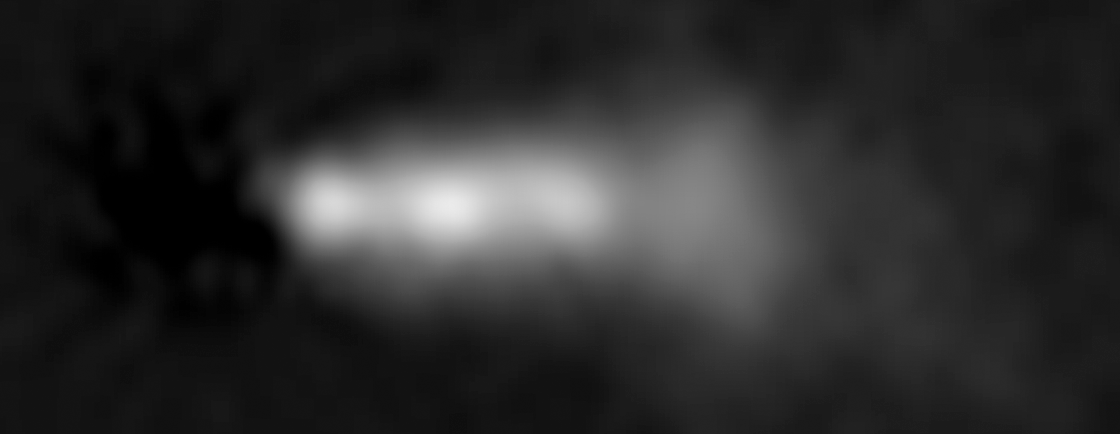

HST Close-Up Image of 3C 264 Jet (2002)

Object Name: 3C 264, NGC 3862
Object Description: Active Radio Galaxy
Instrument: HST/WFPC2
Filters: F702W

Credit: NASA, ESA, and E. Meyer (STScI)